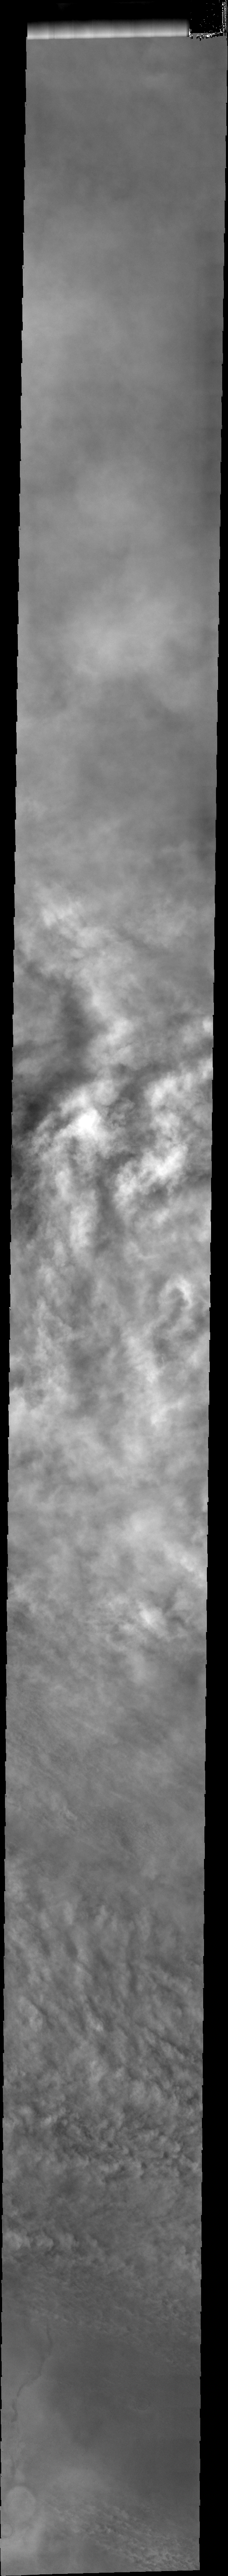

More Storm Clouds

Right now most of the southern hemisphere of Mars is covered by dust storms, blocking our view of the surface. Bright cloud tops dominate this VIS image.

Image information: VIS instrument. Latitude -68.7N, Longitude 146.4E. 34 meter/pixel resolution.

Please see the THEMIS Data Citation Note for details on crediting THEMIS images.

Note: this THEMIS visual image has not been radiometrically nor geometrically calibrated for this preliminary release. An empirical correction has been performed to remove instrumental effects. A linear shift has been applied in the cross-track and down-track direction to approximate spacecraft and planetary motion. Fully calibrated and geometrically projected images will be released through the Planetary Data System in accordance with Project policies at a later time.

NASA’s Jet Propulsion Laboratory manages the 2001 Mars Odyssey mission for NASA’s Office of Space Science, Washington, D.C. The Thermal Emission Imaging System (THEMIS) was developed by Arizona State University, Tempe, in collaboration with Raytheon Santa Barbara Remote Sensing. The THEMIS investigation is led by Dr. Philip Christensen at Arizona State University. Lockheed Martin Astronautics, Denver, is the prime contractor for the Odyssey project, and developed and built the orbiter. Mission operations are conducted jointly from Lockheed Martin and from JPL, a division of the California Institute of Technology in Pasadena.

Credit: NASA/JPL/ASU